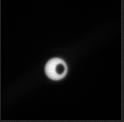

Phobos Transit Viewed by Opportunity on Sol 3078

Phobos, the larger of Mars’ two moons, transits in front of the sun in this sequence of 10 images taken by the panoramic camera (Pancam) of NASA’s Mars Exploration Rover Opportunity during the afternoon of the rover’s 3,078th Martian day, or sol (Sept. 20, 2012). The apparent speed of the transit is accelerated in this clip.

Credit: NASA/JPL-Caltech/Cornell Univ./Arizona State Univ.